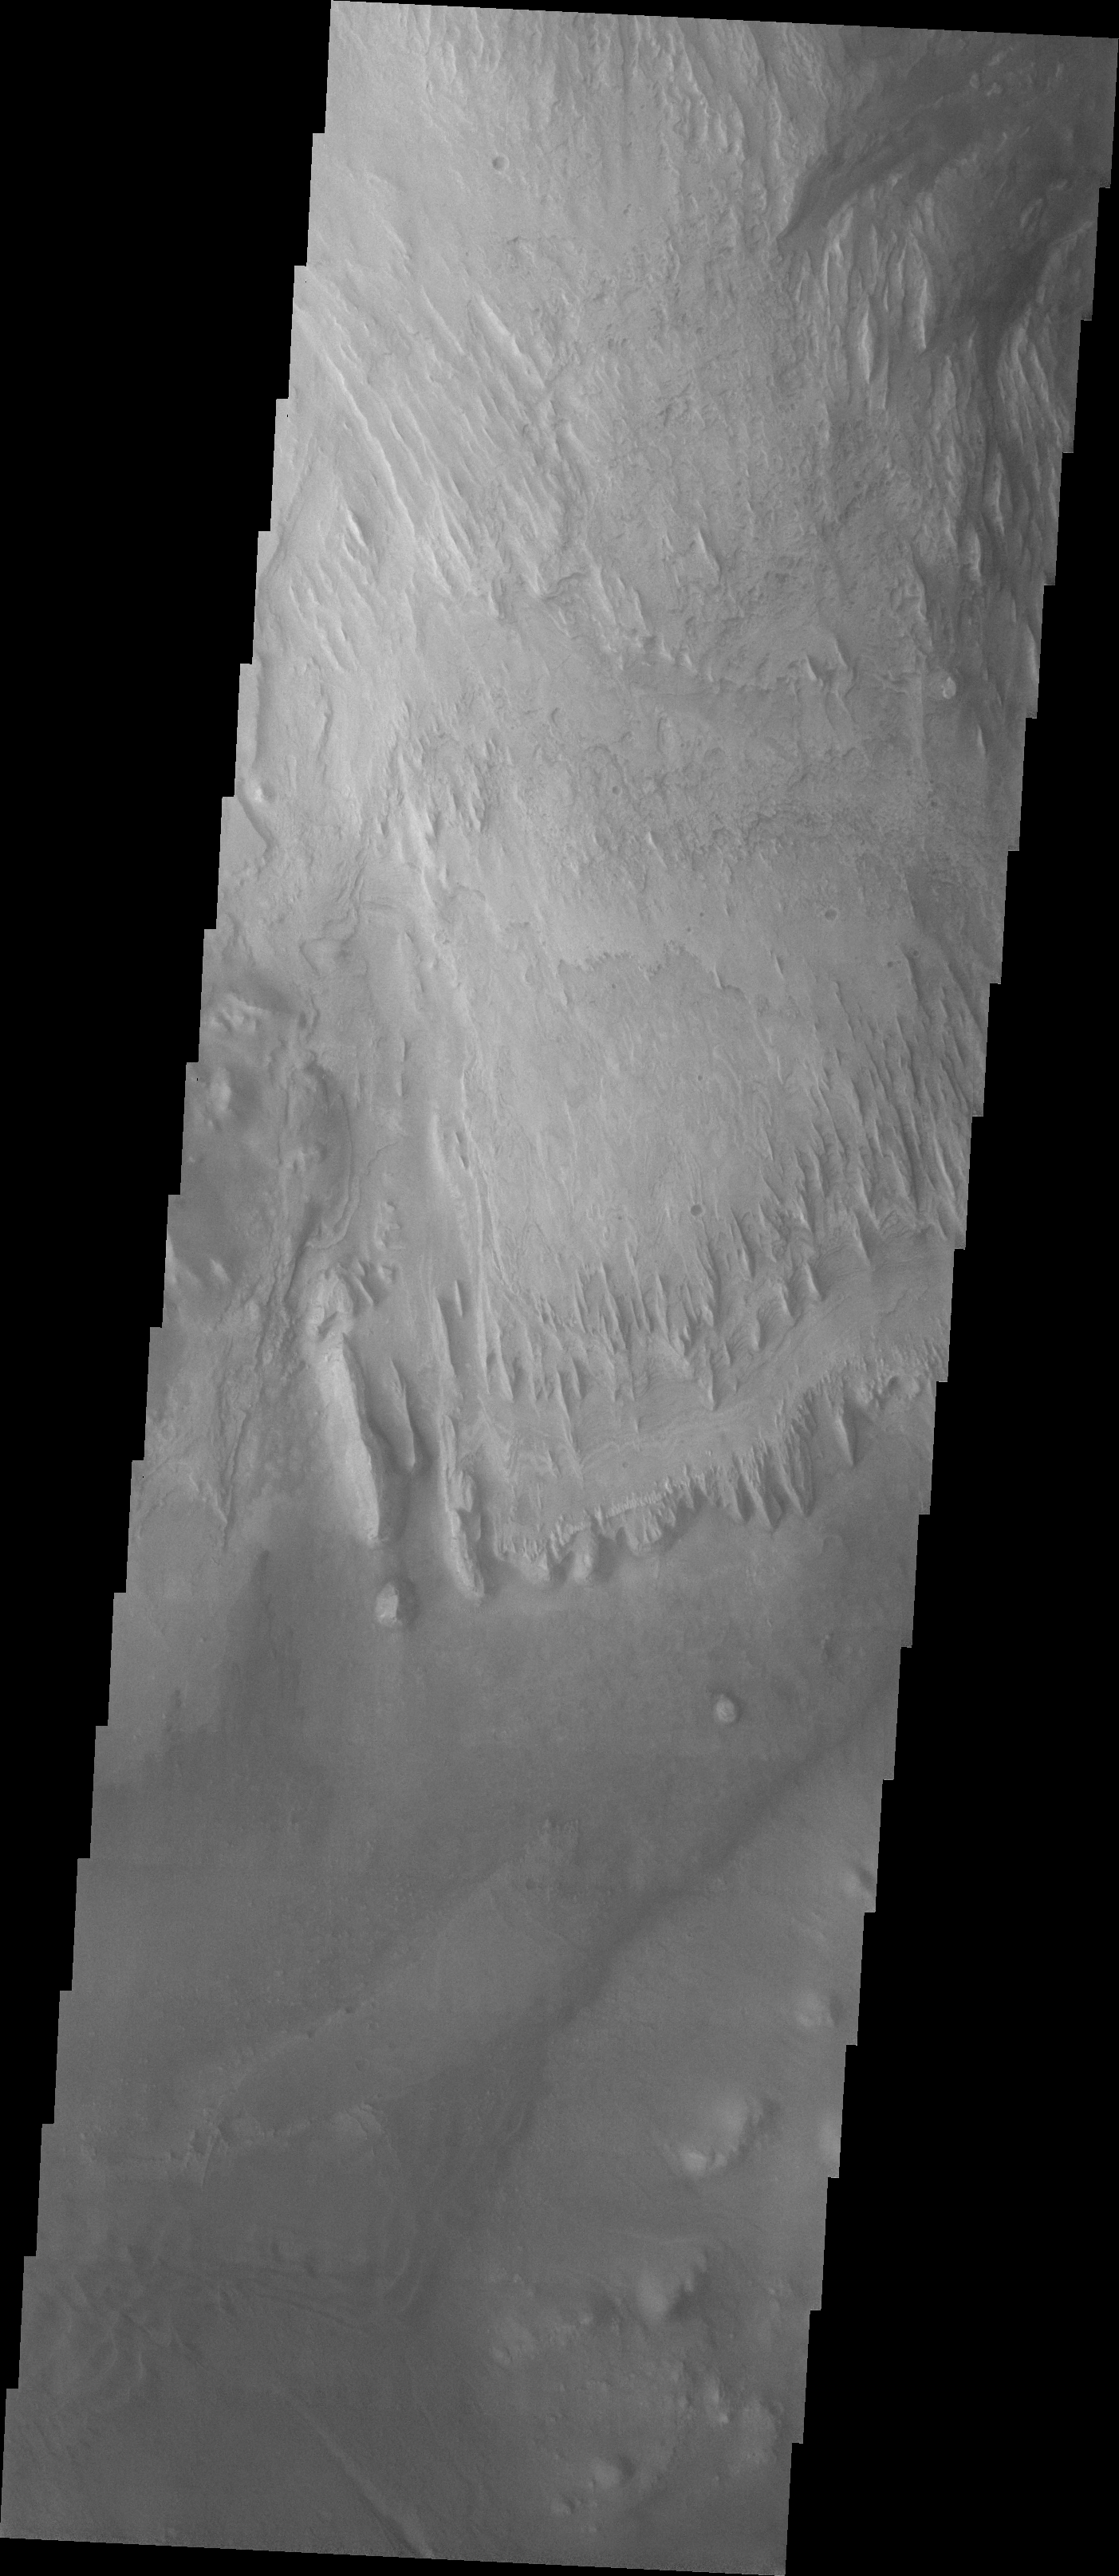

Images of Gale #11

During the month of April Mars will be in conjunction relative to the Earth. This means the Sun is in the line-of-sight between Earth and Mars, and communication between the two planets is almost impossible. For conjunction, the rovers and orbiting spacecraft at Mars continue to operate, but do not send the data to Earth. This recorded data will be sent to Earth when Mars moves away from the sun and the line-of-sight between Earth and Mars is reestablished. During conjunction the THEMIS image of the day will be a visual tour of Gale Crater, the location of the newest rover Curiosity.

Today’s Gale image shows the region just slightly south of yesterday’s image. The dark region on the crater floor is sand. The dunes that encircle Mt. Sharp are most likely comprised of sand eroded from Mt. Sharp itself.

Credit: NASA/JPL-Caltech/ASU